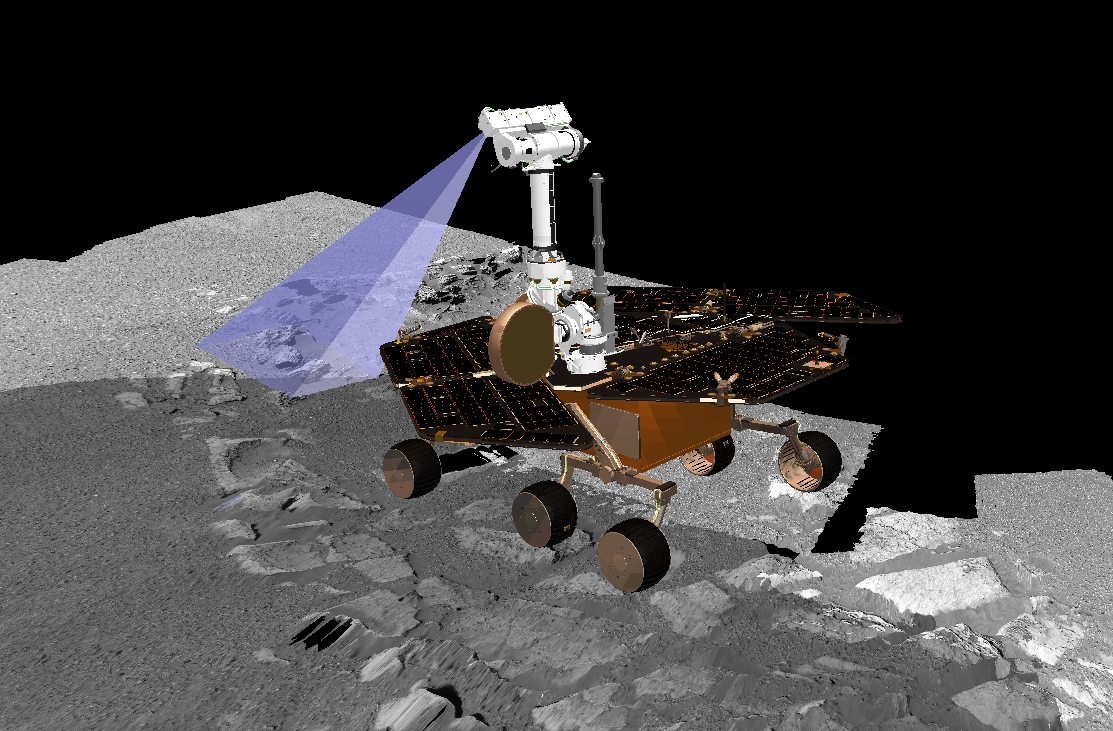

Pre-Planning the “Last Chance”

This graphic is a screenshot from a computer-generated visualization tool used by Mars Exploration Rover Opportunity scientists to find the rover’s best position for observing a future target dubbed “Last Chance.” Team members are determining how to obtain the optimal angle for photographing this layered rock, located on the far east end of the outcrop. The rover drivers must solve very complex geometry calculations to position the cameras at just the right distance from the rock with exactly the right illumination by the Sun. If the rover is parked to the west of the target, and the Sun is setting in the west when the rover is commanded to take the picture, the rover will cast a shadow on the prime location and important features in the image will be lost in the dark.

The planning of this particular photo of “Last Chance” is particularly complex because the uneven terrain underneath the rover will cause the camera angle to tilt. All six rover wheels will be sitting on varied levels of rock and soil, creating a more difficult camera-aiming challenge. The rock area itself is at a right angle, which further complicates matters because the science team plans to take pictures from two sides of the rock to better understand how this rock formed.

The number of pictures the science team plans to take of this site adds yet another layer of necessary forethought: the flash memory must be empty enough to record and store the large images before transmitting the data back to Earth. Three sols in advance of taking the pictures, the longterm planning team is asking the science team to conserve data volume to allow for an onslaught of new panoramic camera images scheduled for sol 36.

This visualization software was created by the rover visualization team from NASA Ames Research Center, Moffett Field, Calif. Its terrain models are built from images taken by the rover’s panoramic camera on the surface of Mars. The rover model, based on animations and drawings designed by Dan Maas at Maas Digital LLC, contains precise dimensions of the rover’s mast and camera locations in relation to its entire body and wheels to an accuracy of centimeters.

Credit: NASA/JPL/Ames